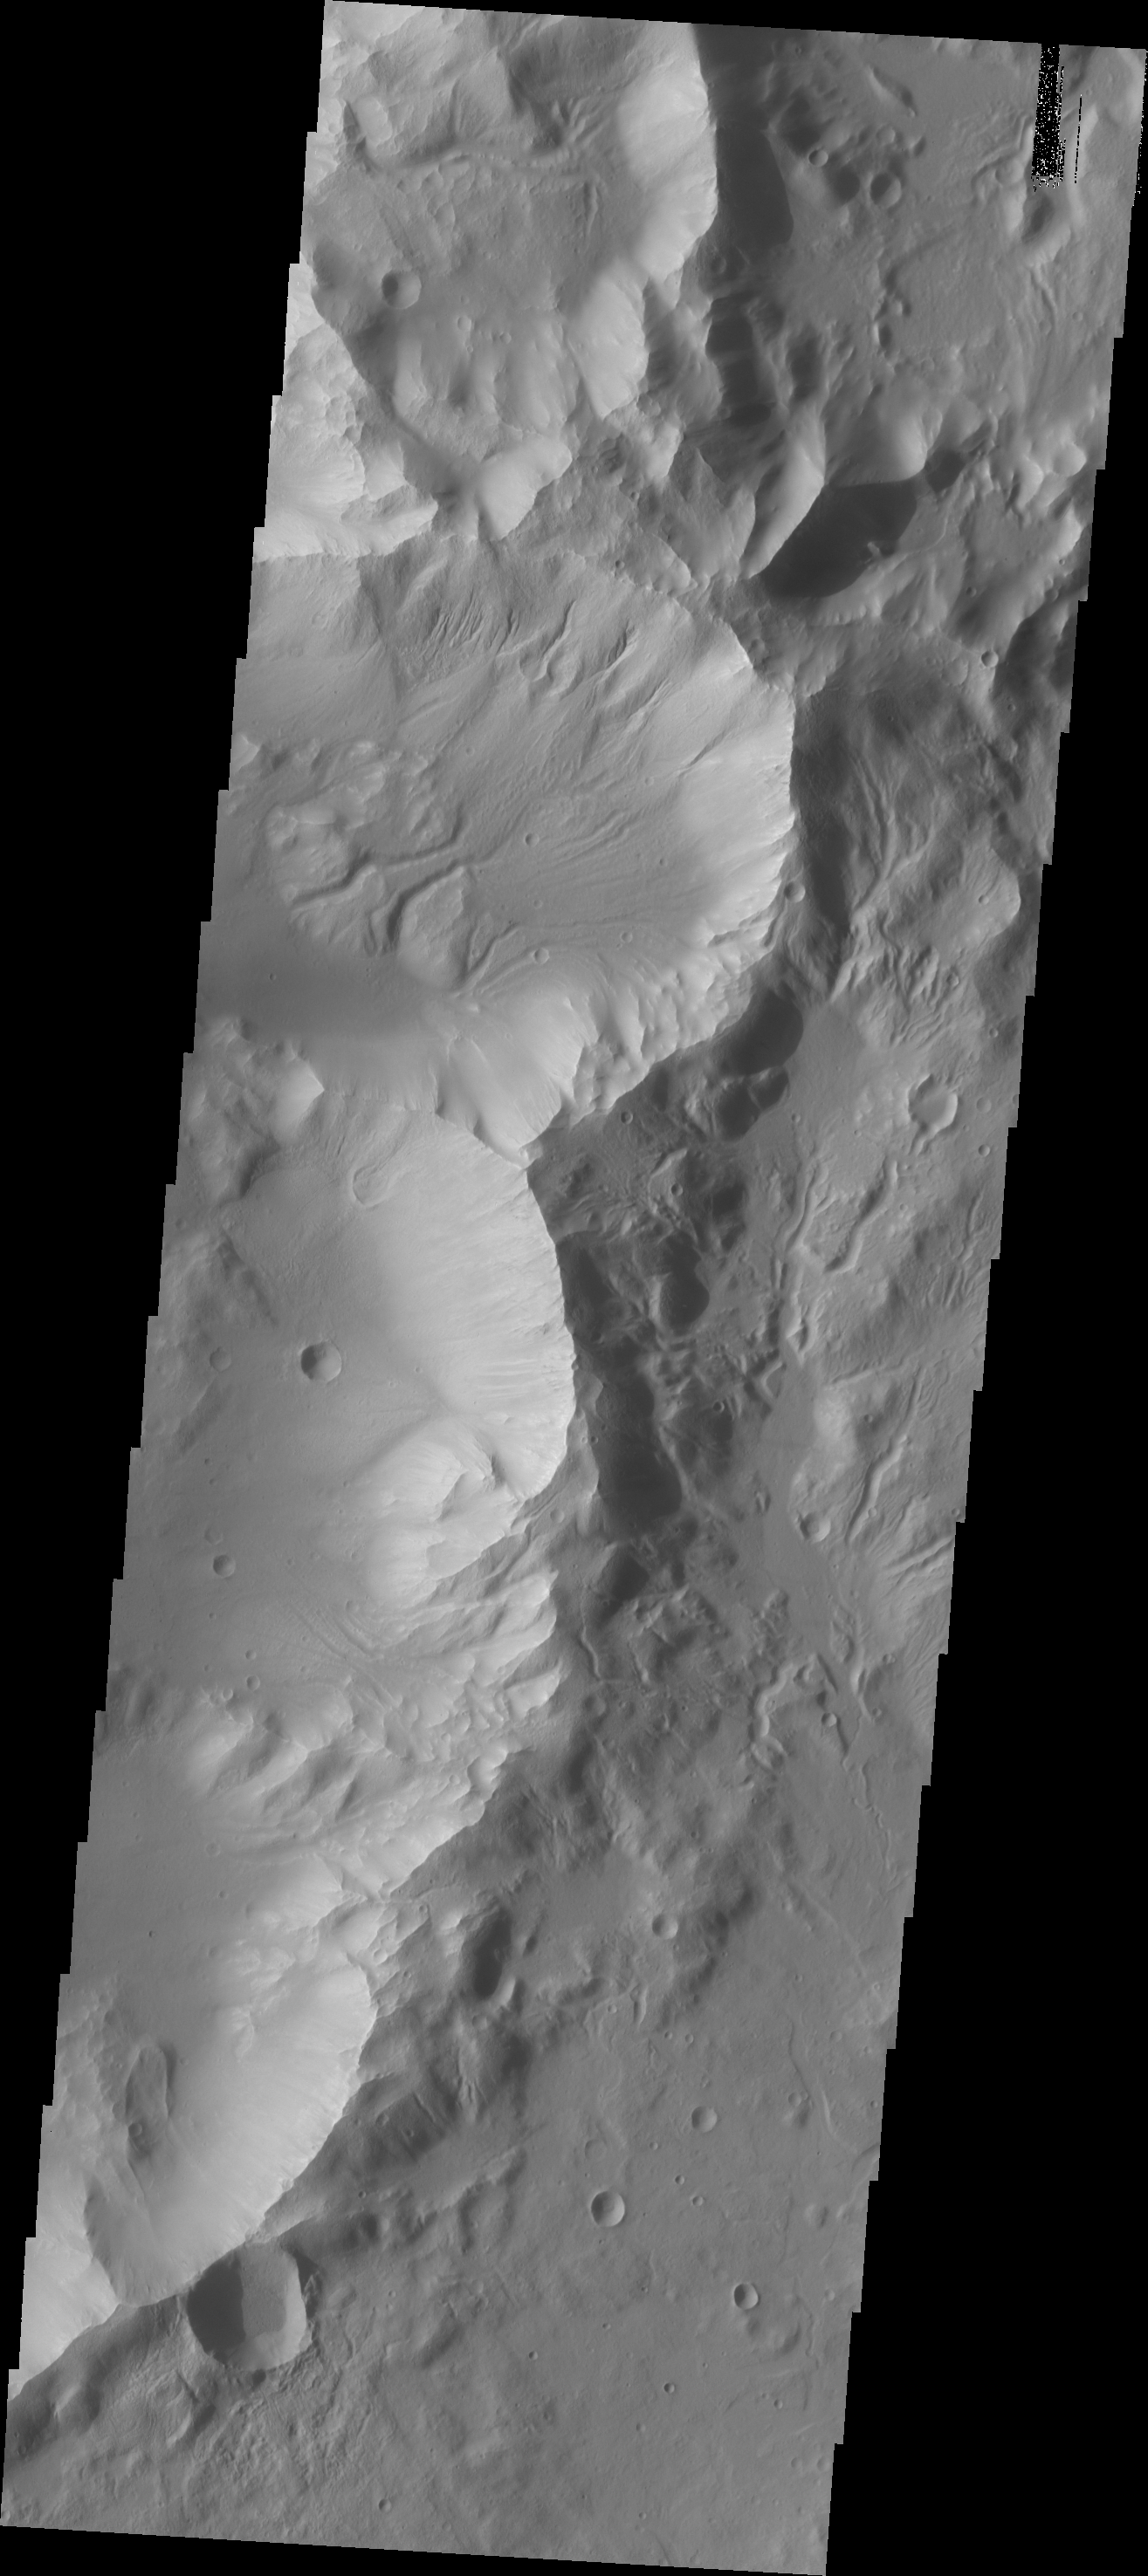

Channels

Channels in this southern crater arise from several locations on the rim and cut down through the interior floor materials.

Image information: VIS instrument. Latitude -37.8N, Longitude 186.4E. 17 meter/pixel resolution.

Please see the THEMIS Data Citation Note for details on crediting THEMIS images.

Note: this THEMIS visual image has not been radiometrically nor geometrically calibrated for this preliminary release. An empirical correction has been performed to remove instrumental effects. A linear shift has been applied in the cross-track and down-track direction to approximate spacecraft and planetary motion. Fully calibrated and geometrically projected images will be released through the Planetary Data System in accordance with Project policies at a later time.

NASA’s Jet Propulsion Laboratory manages the 2001 Mars Odyssey mission for NASA’s Office of Space Science, Washington, D.C. The Thermal Emission Imaging System (THEMIS) was developed by Arizona State University, Tempe, in collaboration with Raytheon Santa Barbara Remote Sensing. The THEMIS investigation is led by Dr. Philip Christensen at Arizona State University. Lockheed Martin Astronautics, Denver, is the prime contractor for the Odyssey project, and developed and built the orbiter. Mission operations are conducted jointly from Lockheed Martin and from JPL, a division of the California Institute of Technology in Pasadena.

Credit: NASA/JPL/ASU